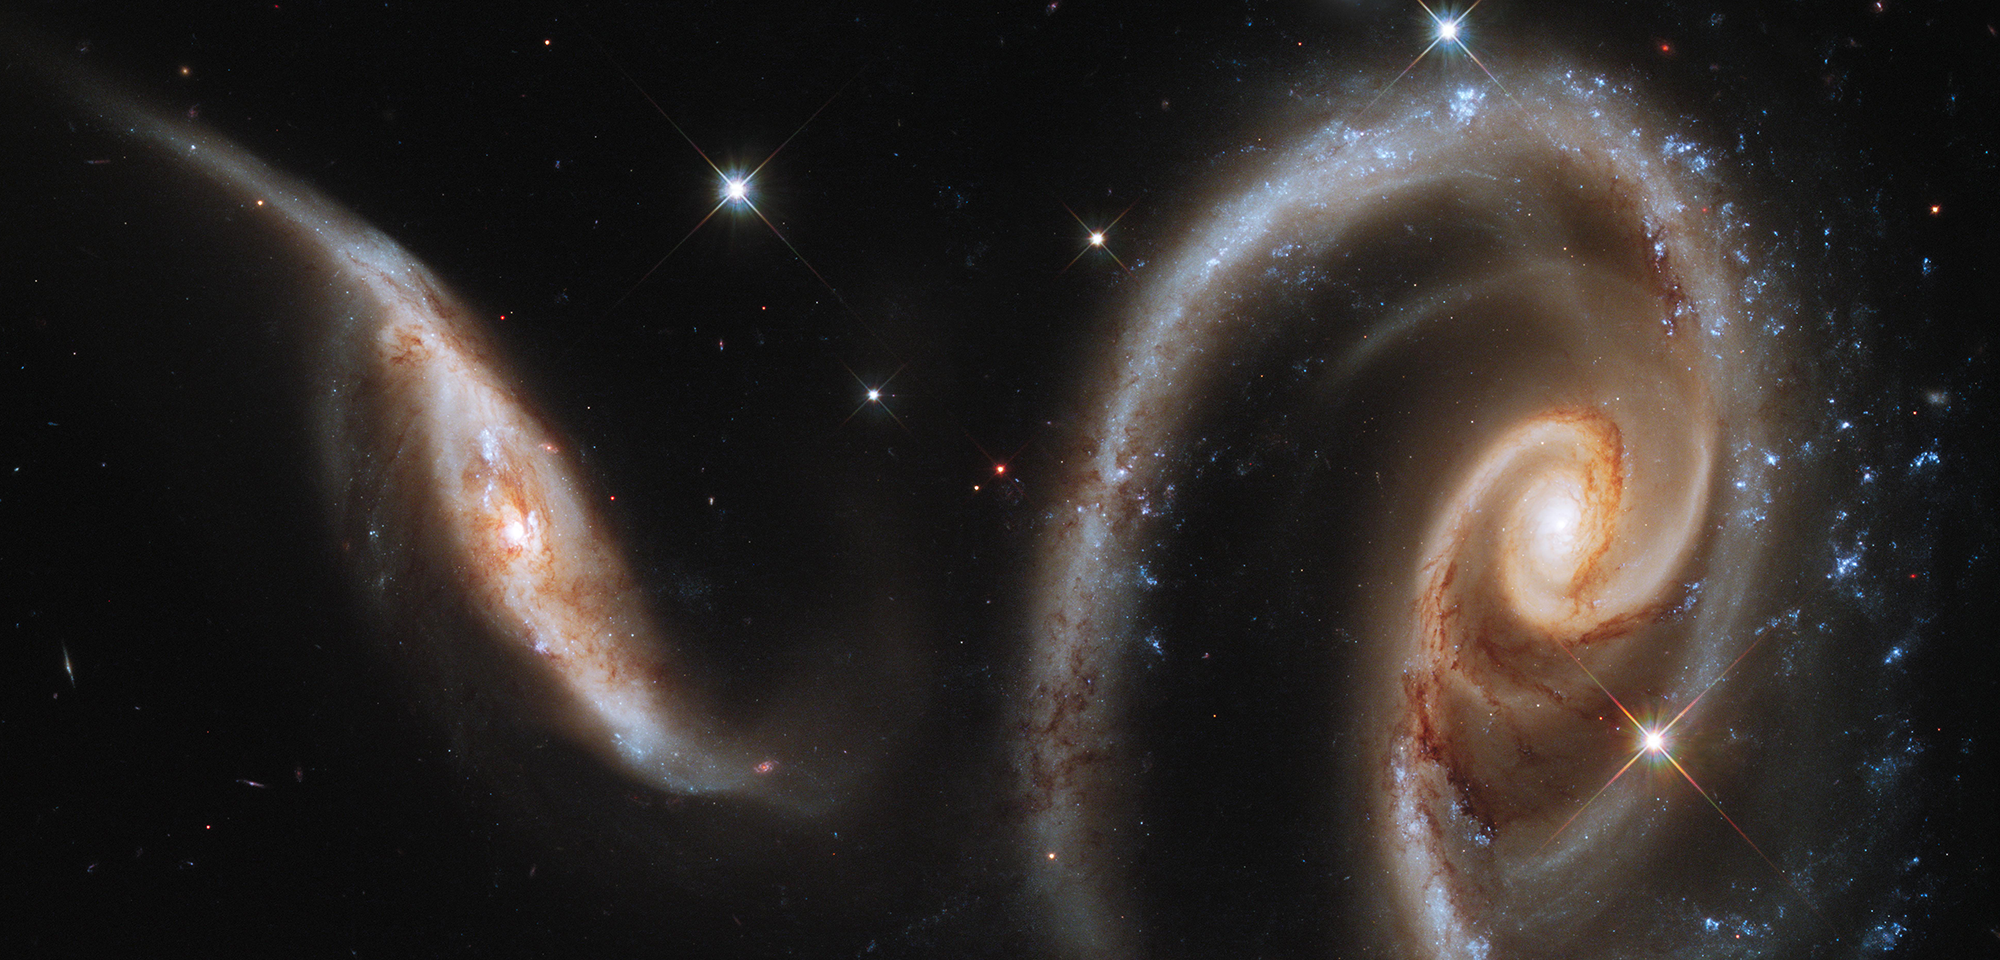

Interacting Galaxies Arp 273

Two misshapen spiral galaxies combine to form a beautiful celestial flower in this Hubble image taken with the Wide Field Camera 3. Known as Arp 273, the pair is among hundreds of "peculiar" galaxies catalogued by astronomer Halton Arp in the 1960s. The gravitational attraction between these two galaxies has created their physical distortions.

The outermost arm of the larger spiral appears to have been pulled into a wide ring around the galaxy — a characteristic astronomers often see in galaxy pairs where one galaxy has passed through the other. The ring around this galaxy is off-center, though. This suggests the smaller galaxy plunged through the larger one, but that its kamikaze dive was not a direct hit.

The encounter seems to have also tipped the large galaxy's inner arms relative to the rest of the galaxy, while the smaller galaxy has become somewhat stretched out, with two sprawling tails on either end.

The interactions between the galaxies appear to have set off a stellar baby boom. In the larger galaxy, a flurry of new star birth recently erupted along the outer spiral arms, where bright, blue clusters of young stars now sparkle. The smaller galaxy's star formation, on the other hand, seems concentrated in its bright core.

Like the galaxies of Arp 273, most galaxies do not live in isolation. Their encounters with each other are an influential part of the growing-up process for galaxies. By observing how galaxies are affected by their gravitational exchanges, astronomers can better understand how galaxies developed and how the universe evolved.

Constellation: Andromeda

Distance: 350 million light-years (105 million parsecs)

Instrument: Wide Field Camera 3/UVIS

Image Filters: F390W (U), F475X (g), F600LP (Red Longpass)

Credit: NASA, ESA, and the Hubble Heritage Team (STScI/AURA)